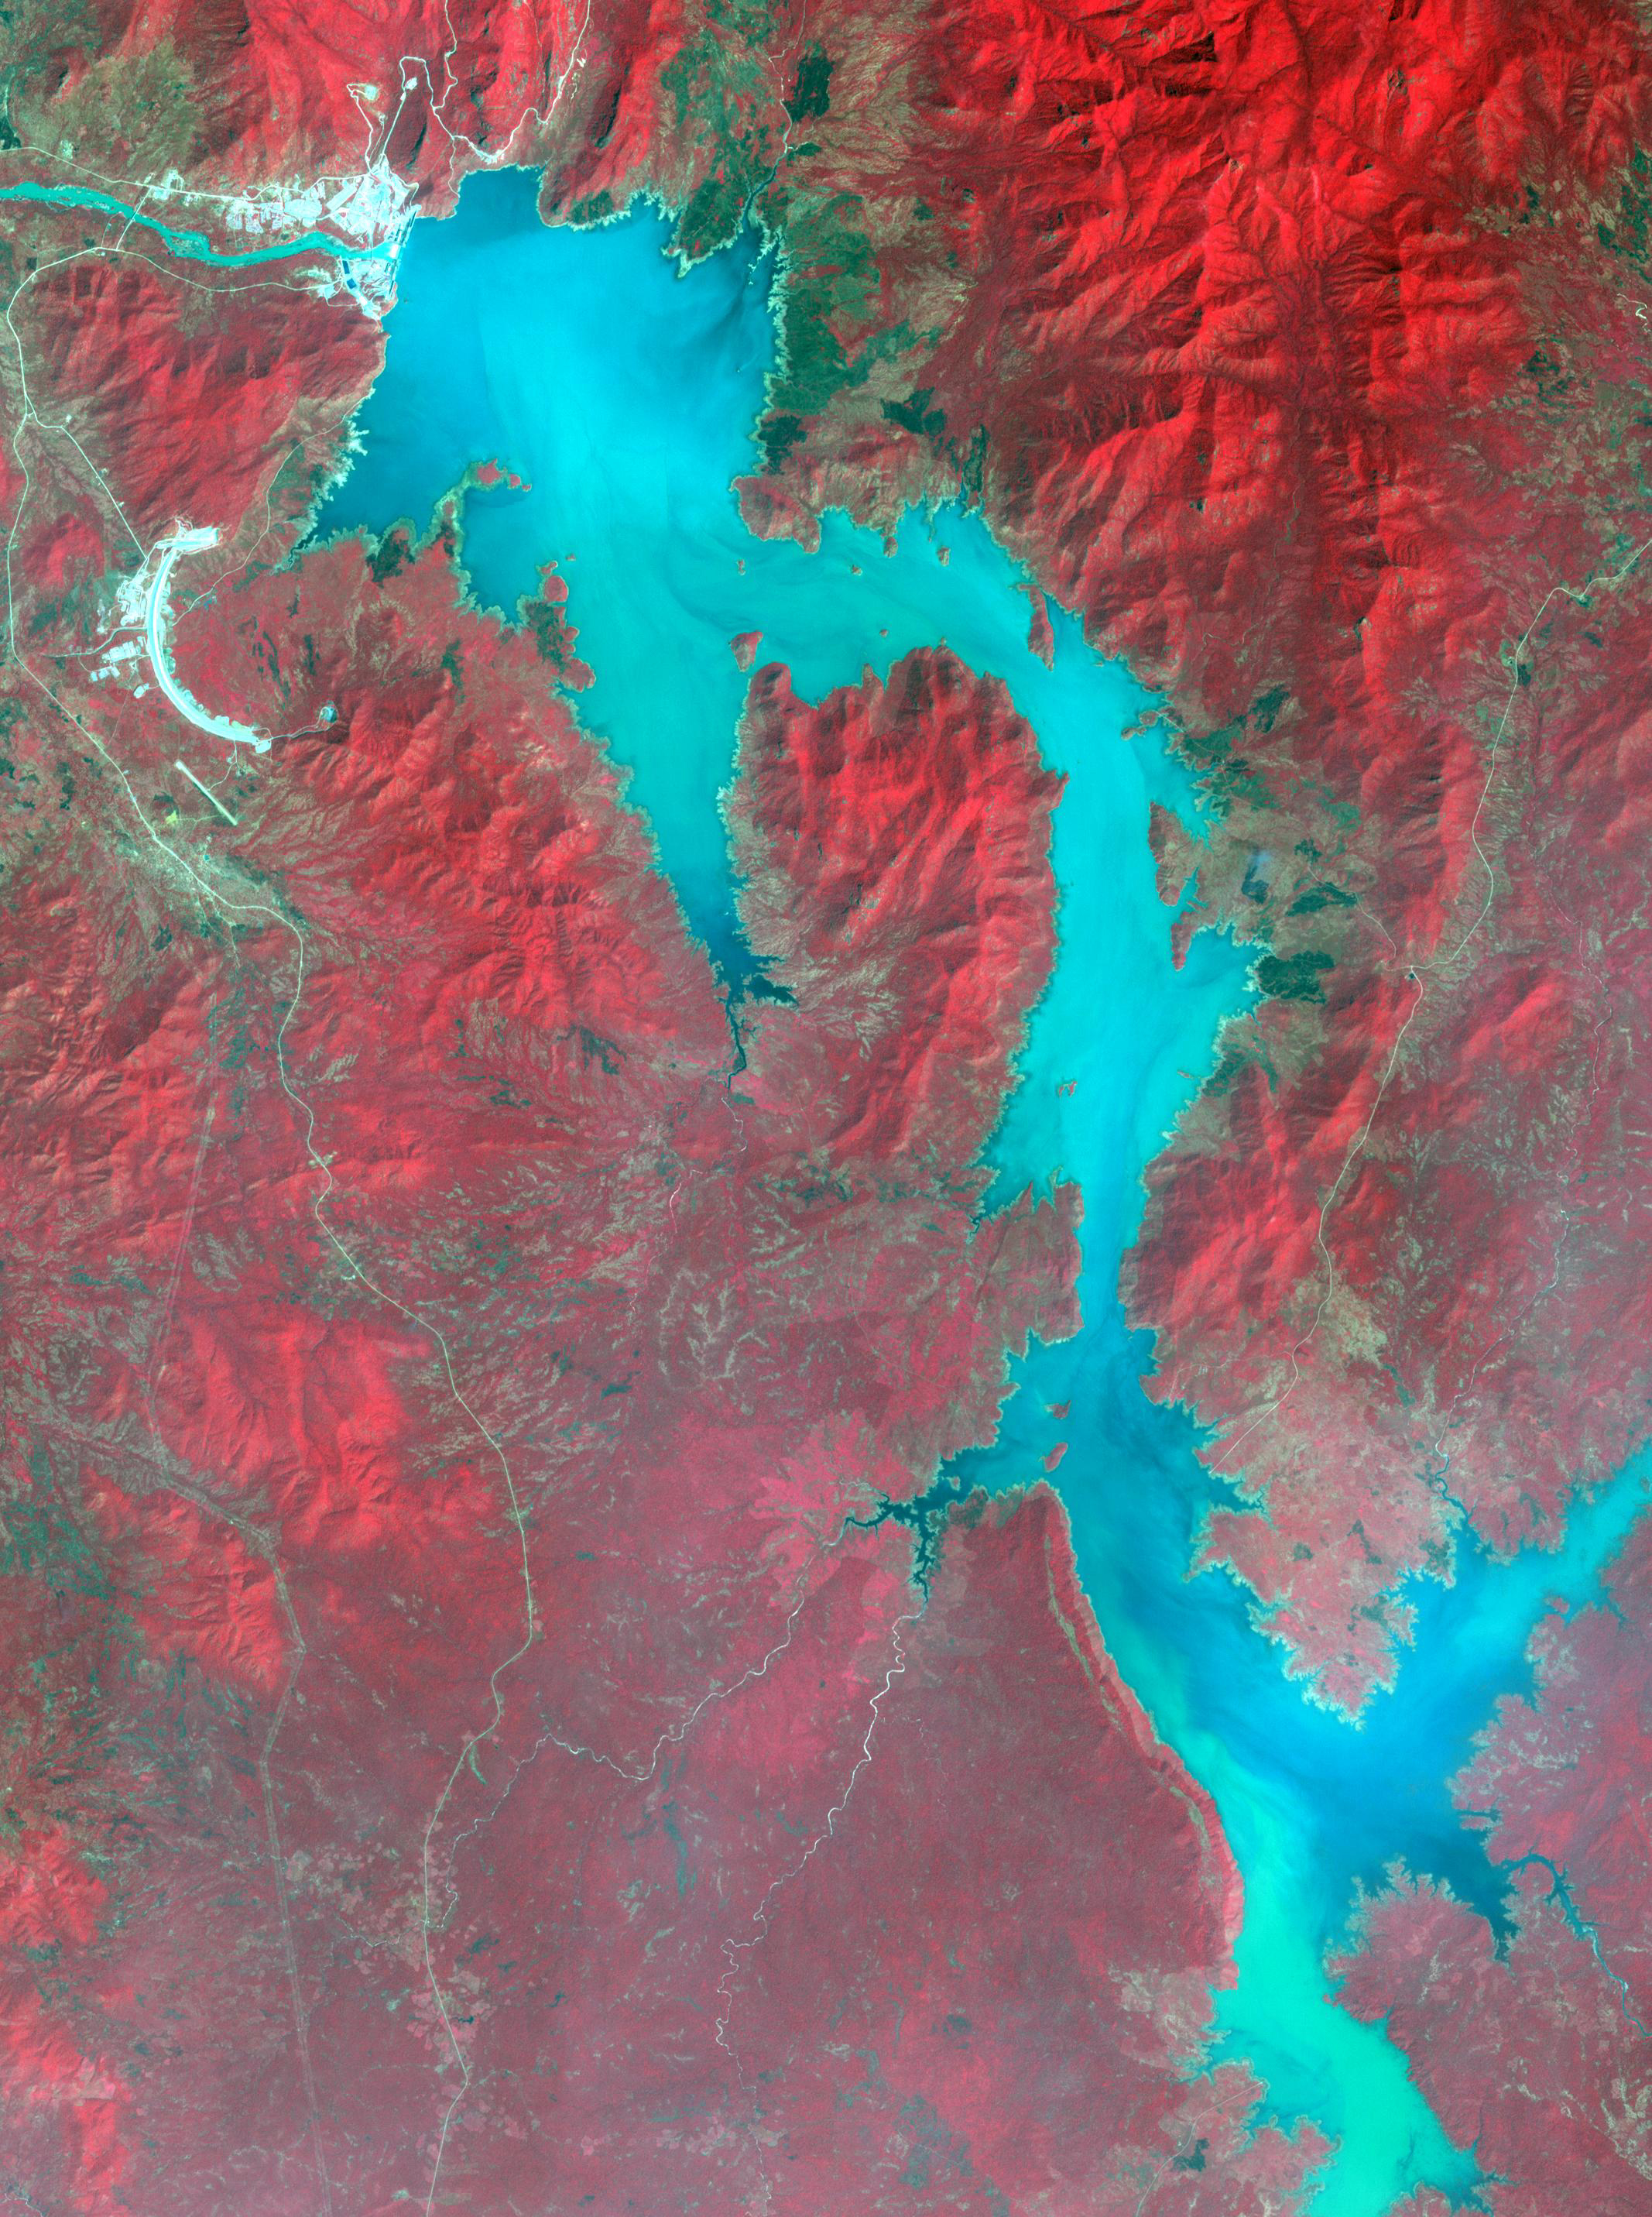

Grand Ethiopian Renaissance Dam

Filling of the Grand Ethiopian Renaissance Dam (GERD) along the Blue Nile River is well under way near the Ethiopia-Sudan border. For a decade, Egypt and Ethiopia have been at a diplomatic stalemate over the Nile’s management. Egypt proposes that Ethiopia should be able to generate hydropower from the GERD while minimizing the harm on downstream communities in Egypt and Sudan. Ethiopia’s objective is to assert control over the Blue Nile, the largest tributary of the Nile River. The image was acquired November 6, 2020, covers an area of 32 by 42.9 kilometers, and is located near 11.1 degrees north, 35.2 degrees east.

With its 14 spectral bands from the visible to the thermal infrared wavelength region and its high spatial resolution of about 50 to 300 feet (15 to 90 meters), ASTER images Earth to map and monitor the changing surface of our planet. ASTER is one of five Earth-observing instruments launched Dec. 18, 1999, on Terra. The instrument was built by Japan’s Ministry of Economy, Trade and Industry. A joint U.S./Japan science team is responsible for validation and calibration of the instrument and data products.

The broad spectral coverage and high spectral resolution of ASTER provides scientists in numerous disciplines with critical information for surface mapping and monitoring of dynamic conditions and temporal change. Example applications are monitoring glacial advances and retreats; monitoring potentially active volcanoes; identifying crop stress; determining cloud morphology and physical properties; wetlands evaluation; thermal pollution monitoring; coral reef degradation; surface temperature mapping of soils and geology; and measuring surface heat balance.

The U.S. science team is located at NASA’s Jet Propulsion Laboratory in Pasadena, Calif. The Terra mission is part of NASA’s Science Mission Directorate, Washington.

Credit: NASA/METI/AIST/Japan Space Systems, and U.S./Japan ASTER Science Team